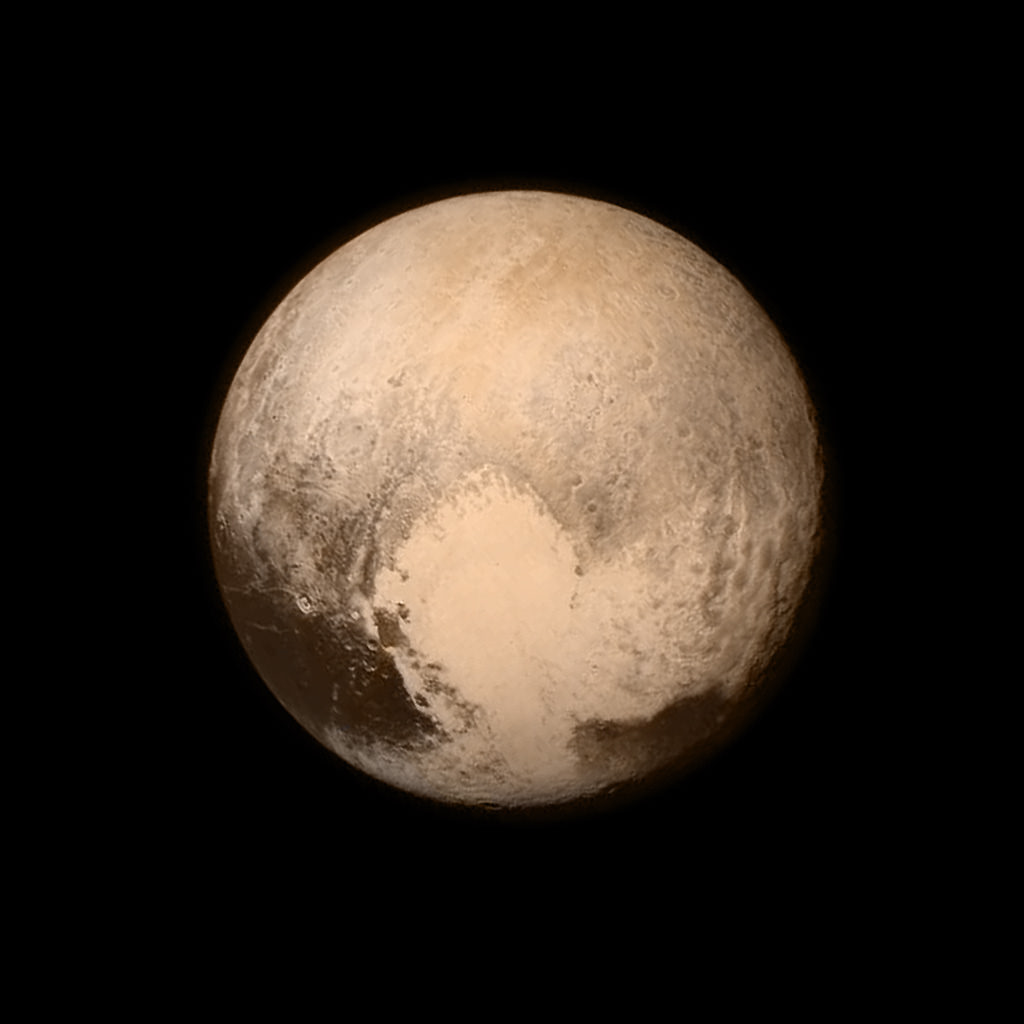

Color Image of Pluto

Pluto nearly fills the frame in this image from the Long Range Reconnaissance Imager (LORRI) aboard New Horizons, taken on July 13, 2015, when the spacecraft was 476,000 miles (768,000 kilometers) from the surface. This is the last and most detailed image sent to Earth before the spacecraft’s closest approach to Pluto on July 14. The color image has been combined with lower-resolution color information from the Ralph instrument that was acquired earlier on July 13.

The Johns Hopkins University Applied Physics Laboratory in Laurel, Maryland, designed, built, and operates the New Horizons spacecraft, and manages the mission for NASA’s Science Mission Directorate. The Southwest Research Institute, based in San Antonio, leads the science team, payload operations and encounter science planning. New Horizons is part of the New Frontiers Program managed by NASA’s Marshall Space Flight Center in Huntsville, Alabama.

Credit: NASA/Johns Hopkins University Applied Physics Laboratory/Southwest Research Institute